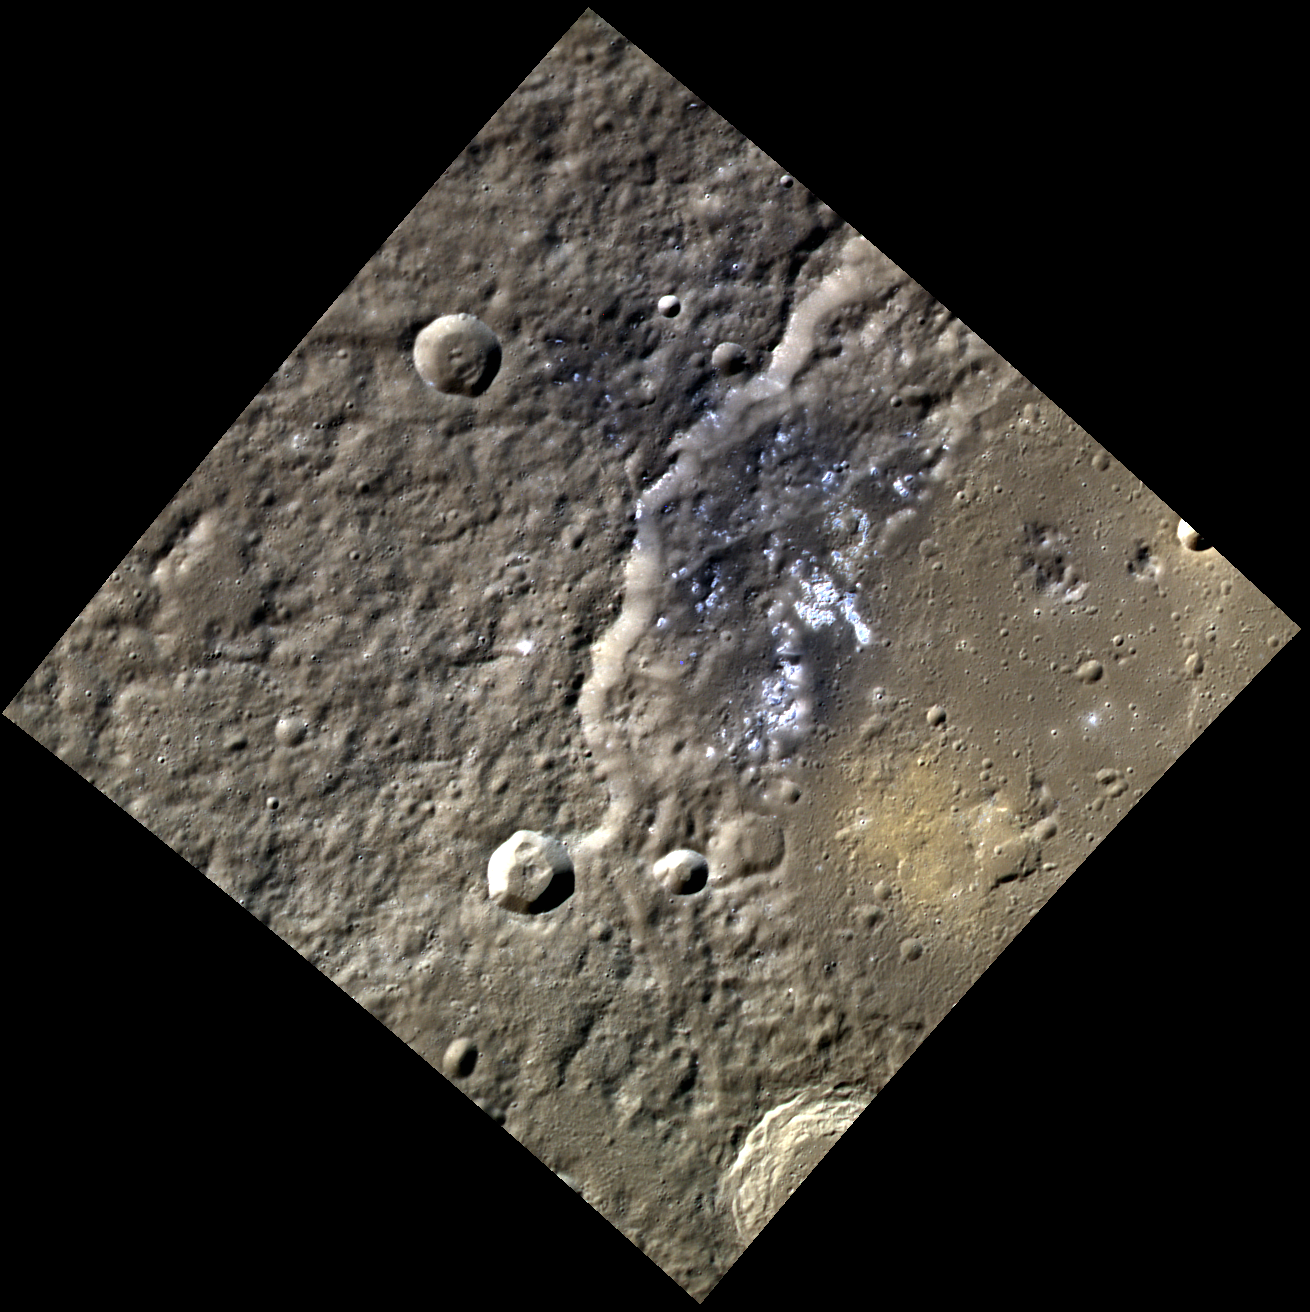

Easy as 1-2-3!

Acquiring high-resolution 3-color images of Mercury’s surface is a major mapping activity in MESSENGER’s extended mission. The 3-color campaign complements the 8-color base map (at an average resolution of 1 km/pixel) acquired during MESSENGER’s primary mission by imaging Mercury’s surface in a subset of the color filters at the highest resolution possible. The three narrow-band color filters are centered at wavelengths of 430 nm, 750 nm, and 1000 nm, and image resolutions generally range from 100 to 400 meters/pixel in the northern hemisphere.

This image was acquired as part of MDIS’s high-resolution 3-color imaging campaign, and shows a portion of the 196-kilometer diameter crater Sholem Aleichem. In this view, bright hollows appear to be associated with dark material, while a deposit on the crater’s floor has a brighter orange hue, similar to that in areas associated with explosive volcanism.

Date acquired: April 03, 2012
Image Mission Elapsed Time (MET): 241962499, 241962491, 241962495
Image ID: 1601144, 1601142, 1601143
Instrument: Wide Angle Camera (WAC) of the Mercury Dual Imaging System (MDIS)
WAC filters: 9, 7, 6 (1000, 750, 430 nanometers) in red, green, and blue
Center Latitude: 51.01°
Center Longitude: 266.4° E
Resolution: 148 meters/pixel
Scale: An edge of this image is approximately 135 kilometers (84 miles)
Incidence Angle: 62.0°
Emission Angle: 0.2°
Phase Angle: 62.0°

The MESSENGER spacecraft is the first ever to orbit the planet Mercury, and the spacecraft’s seven scientific instruments and radio science investigation are unraveling the history and evolution of the Solar System’s innermost planet. Visit the Why Mercury? section of this website to learn more about the key science questions that the MESSENGER mission is addressing. During the one-year primary mission, MDIS acquired 88,746 images and extensive other data sets. MESSENGER is now in a year-long extended mission, during which plans call for the acquisition of more than 80,000 additional images to support MESSENGER’s science goals.

These images are from MESSENGER, a NASA Discovery mission to conduct the first orbital study of the innermost planet, Mercury. For information regarding the use of images, see the MESSENGER image use policy.

Credit: NASA/Johns Hopkins University Applied Physics Laboratory/Carnegie Institution of Washington